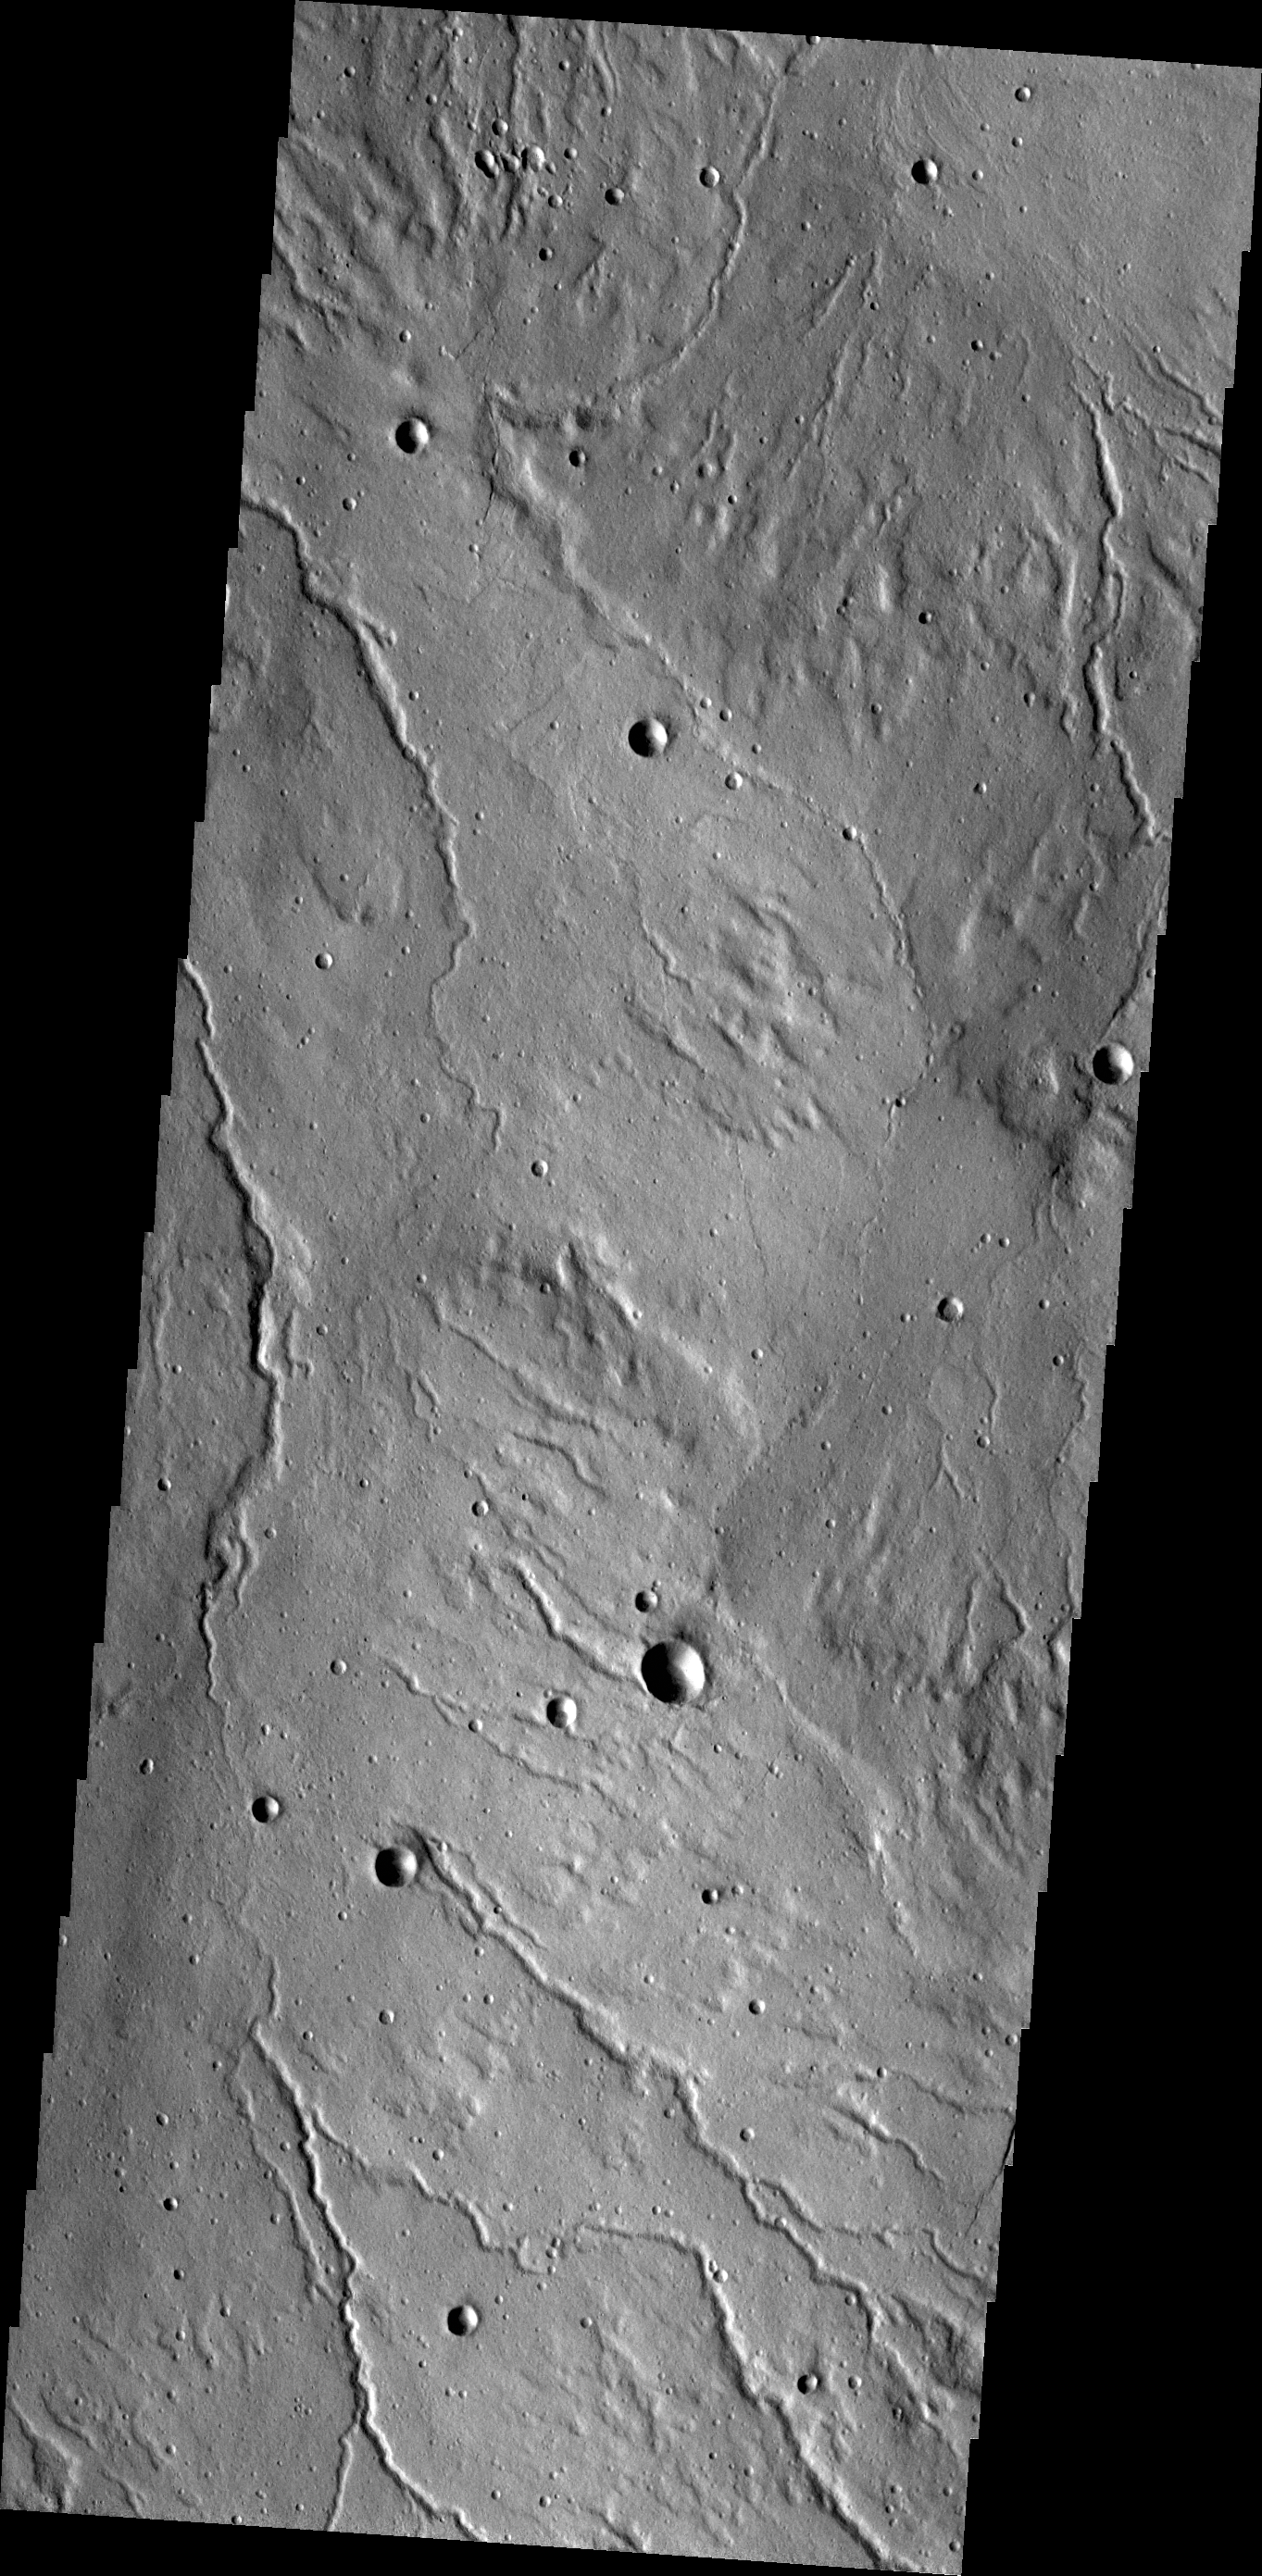

Channels

The channels in this VIS image are dissecting the northwestern flank of Alba Mons.

Credit: NASA/JPL/ASU